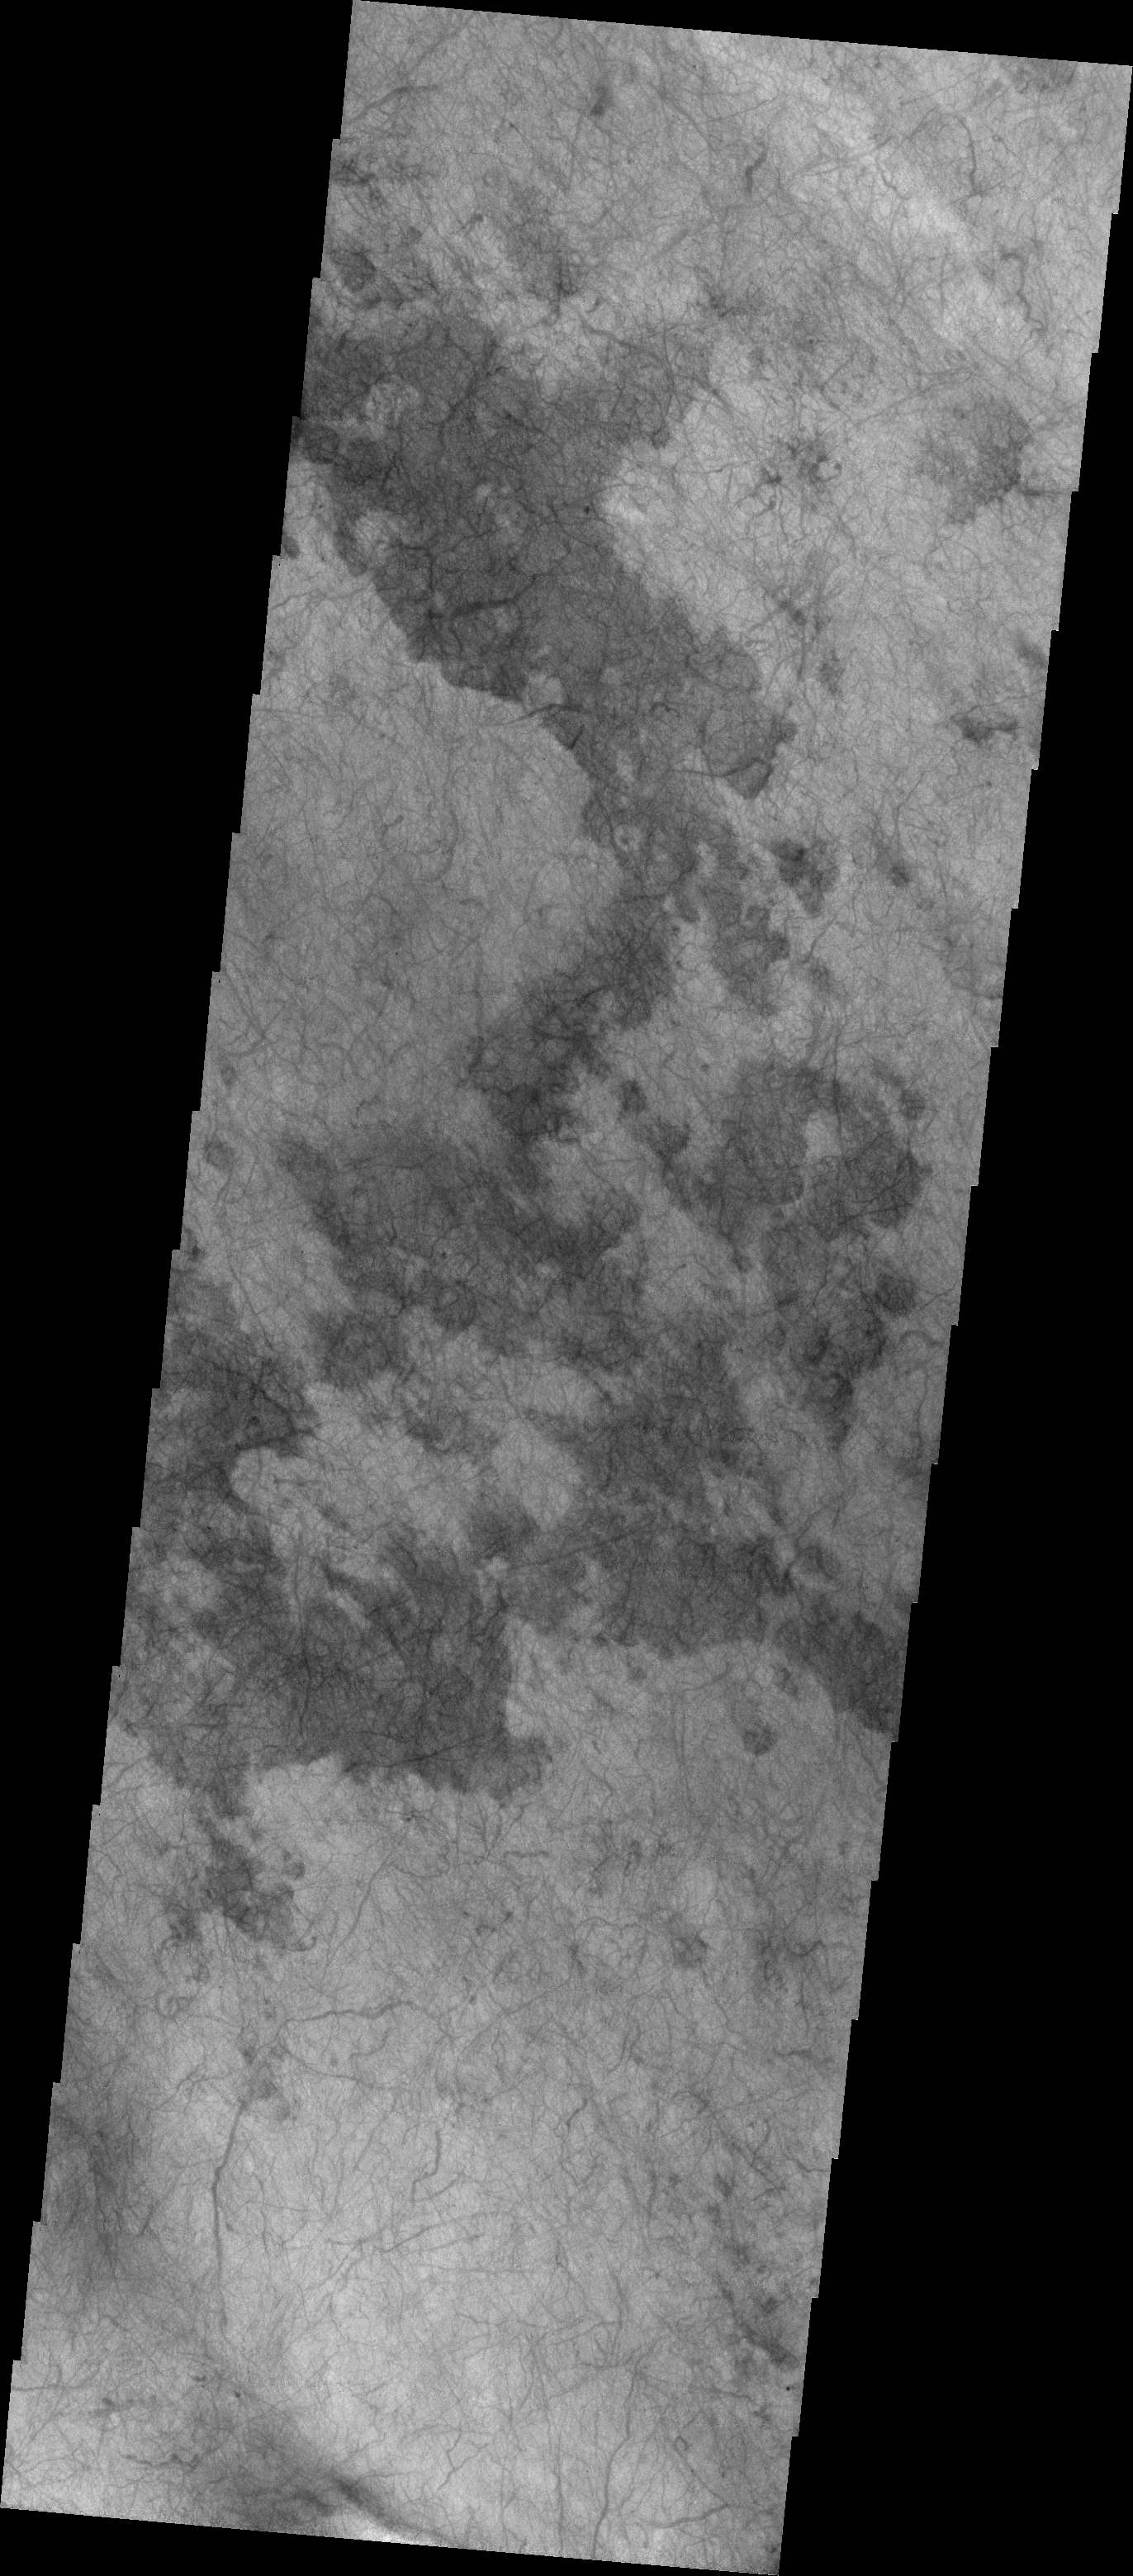

Dust Devil Tracks

The dust devil tracks in this VIS image are located in Terra Cimmeria.

Image information: VIS instrument. Latitude -55.8N, Longitude 179.5E. 17 meter/pixel resolution.

Please see the THEMIS Data Citation Note for details on crediting THEMIS images.

Note: this THEMIS visual image has not been radiometrically nor geometrically calibrated for this preliminary release. An empirical correction has been performed to remove instrumental effects. A linear shift has been applied in the cross-track and down-track direction to approximate spacecraft and planetary motion. Fully calibrated and geometrically projected images will be released through the Planetary Data System in accordance with Project policies at a later time.

NASA’s Jet Propulsion Laboratory manages the 2001 Mars Odyssey mission for NASA’s Office of Space Science, Washington, D.C. The Thermal Emission Imaging System (THEMIS) was developed by Arizona State University, Tempe, in collaboration with Raytheon Santa Barbara Remote Sensing. The THEMIS investigation is led by Dr. Philip Christensen at Arizona State University. Lockheed Martin Astronautics, Denver, is the prime contractor for the Odyssey project, and developed and built the orbiter. Mission operations are conducted jointly from Lockheed Martin and from JPL, a division of the California Institute of Technology in Pasadena.

Credit: NASA/JPL/ASU